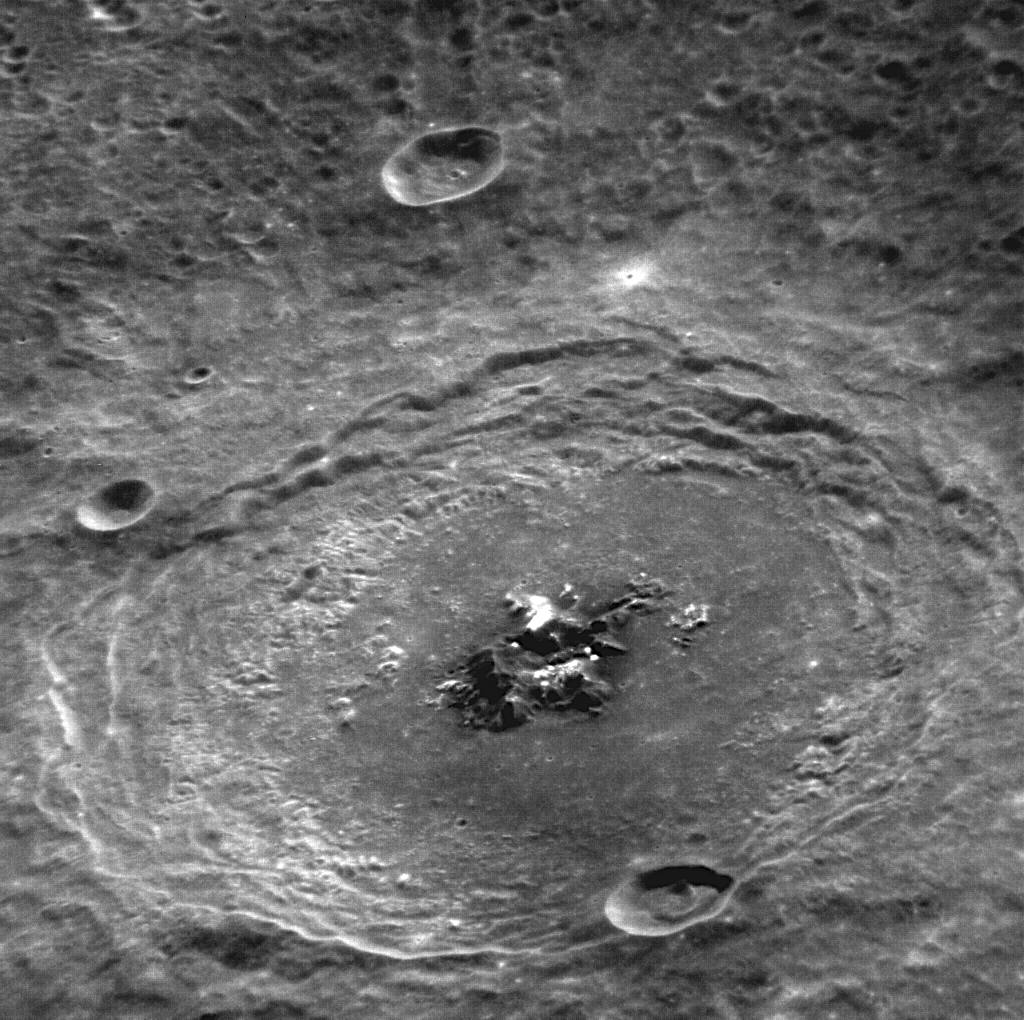

Behold Bartok

This oblique view of Bartok accentuates the central peaks and terraced walls of this complex crater. Bright material is visible on the central peaks, which may be due to the presence of hollows, like those that have been discovered on the central peak-ring mountains of the Raditladi impact basin and at many other locations on Mercury.

This image was acquired as a high-resolution targeted observation. Targeted observations are images of a small area on Mercury’s surface at resolutions higher than the 250-meter/pixel (820 feet/pixel) morphology base map or the 1-kilometer/pixel (0.6 miles/pixel) color base map. It is not possible to cover all of Mercury’s surface at this high resolution during MESSENGER’s one-year mission, but several areas of high scientific interest are generally imaged in this mode each week.

The MESSENGER spacecraft is the first ever to orbit the planet Mercury, and the spacecraft’s seven scientific instruments and radio science investigation are unraveling the history and evolution of the Solar System’s innermost planet. Visit the Why Mercury? section of this website to learn more about the key science questions that the MESSENGER mission is addressing. During the one-year primary mission, MDIS is scheduled to acquire more than 75,000 images in support of MESSENGER’s science goals.

Date acquired: November 09, 2011
Image Mission Elapsed Time (MET): 229323911
Image ID: 990827
Instrument: Narrow Angle Camera (NAC) of the Mercury Dual Imaging System (MDIS)
Center Latitude: -28.84°
Center Longitude: 224.3° E
Resolution: 120 meters/pixel
Scale: Bartok crater has a diameter of 117 km (73 miles)
Incidence Angle: 31.0°
Emission Angle: 51.8°
Phase Angle: 79.3°

These images are from MESSENGER, a NASA Discovery mission to conduct the first orbital study of the innermost planet, Mercury. For information regarding the use of images, see the MESSENGER image use policy.

Credit: NASA/Johns Hopkins University Applied Physics Laboratory/Carnegie Institution of Washington